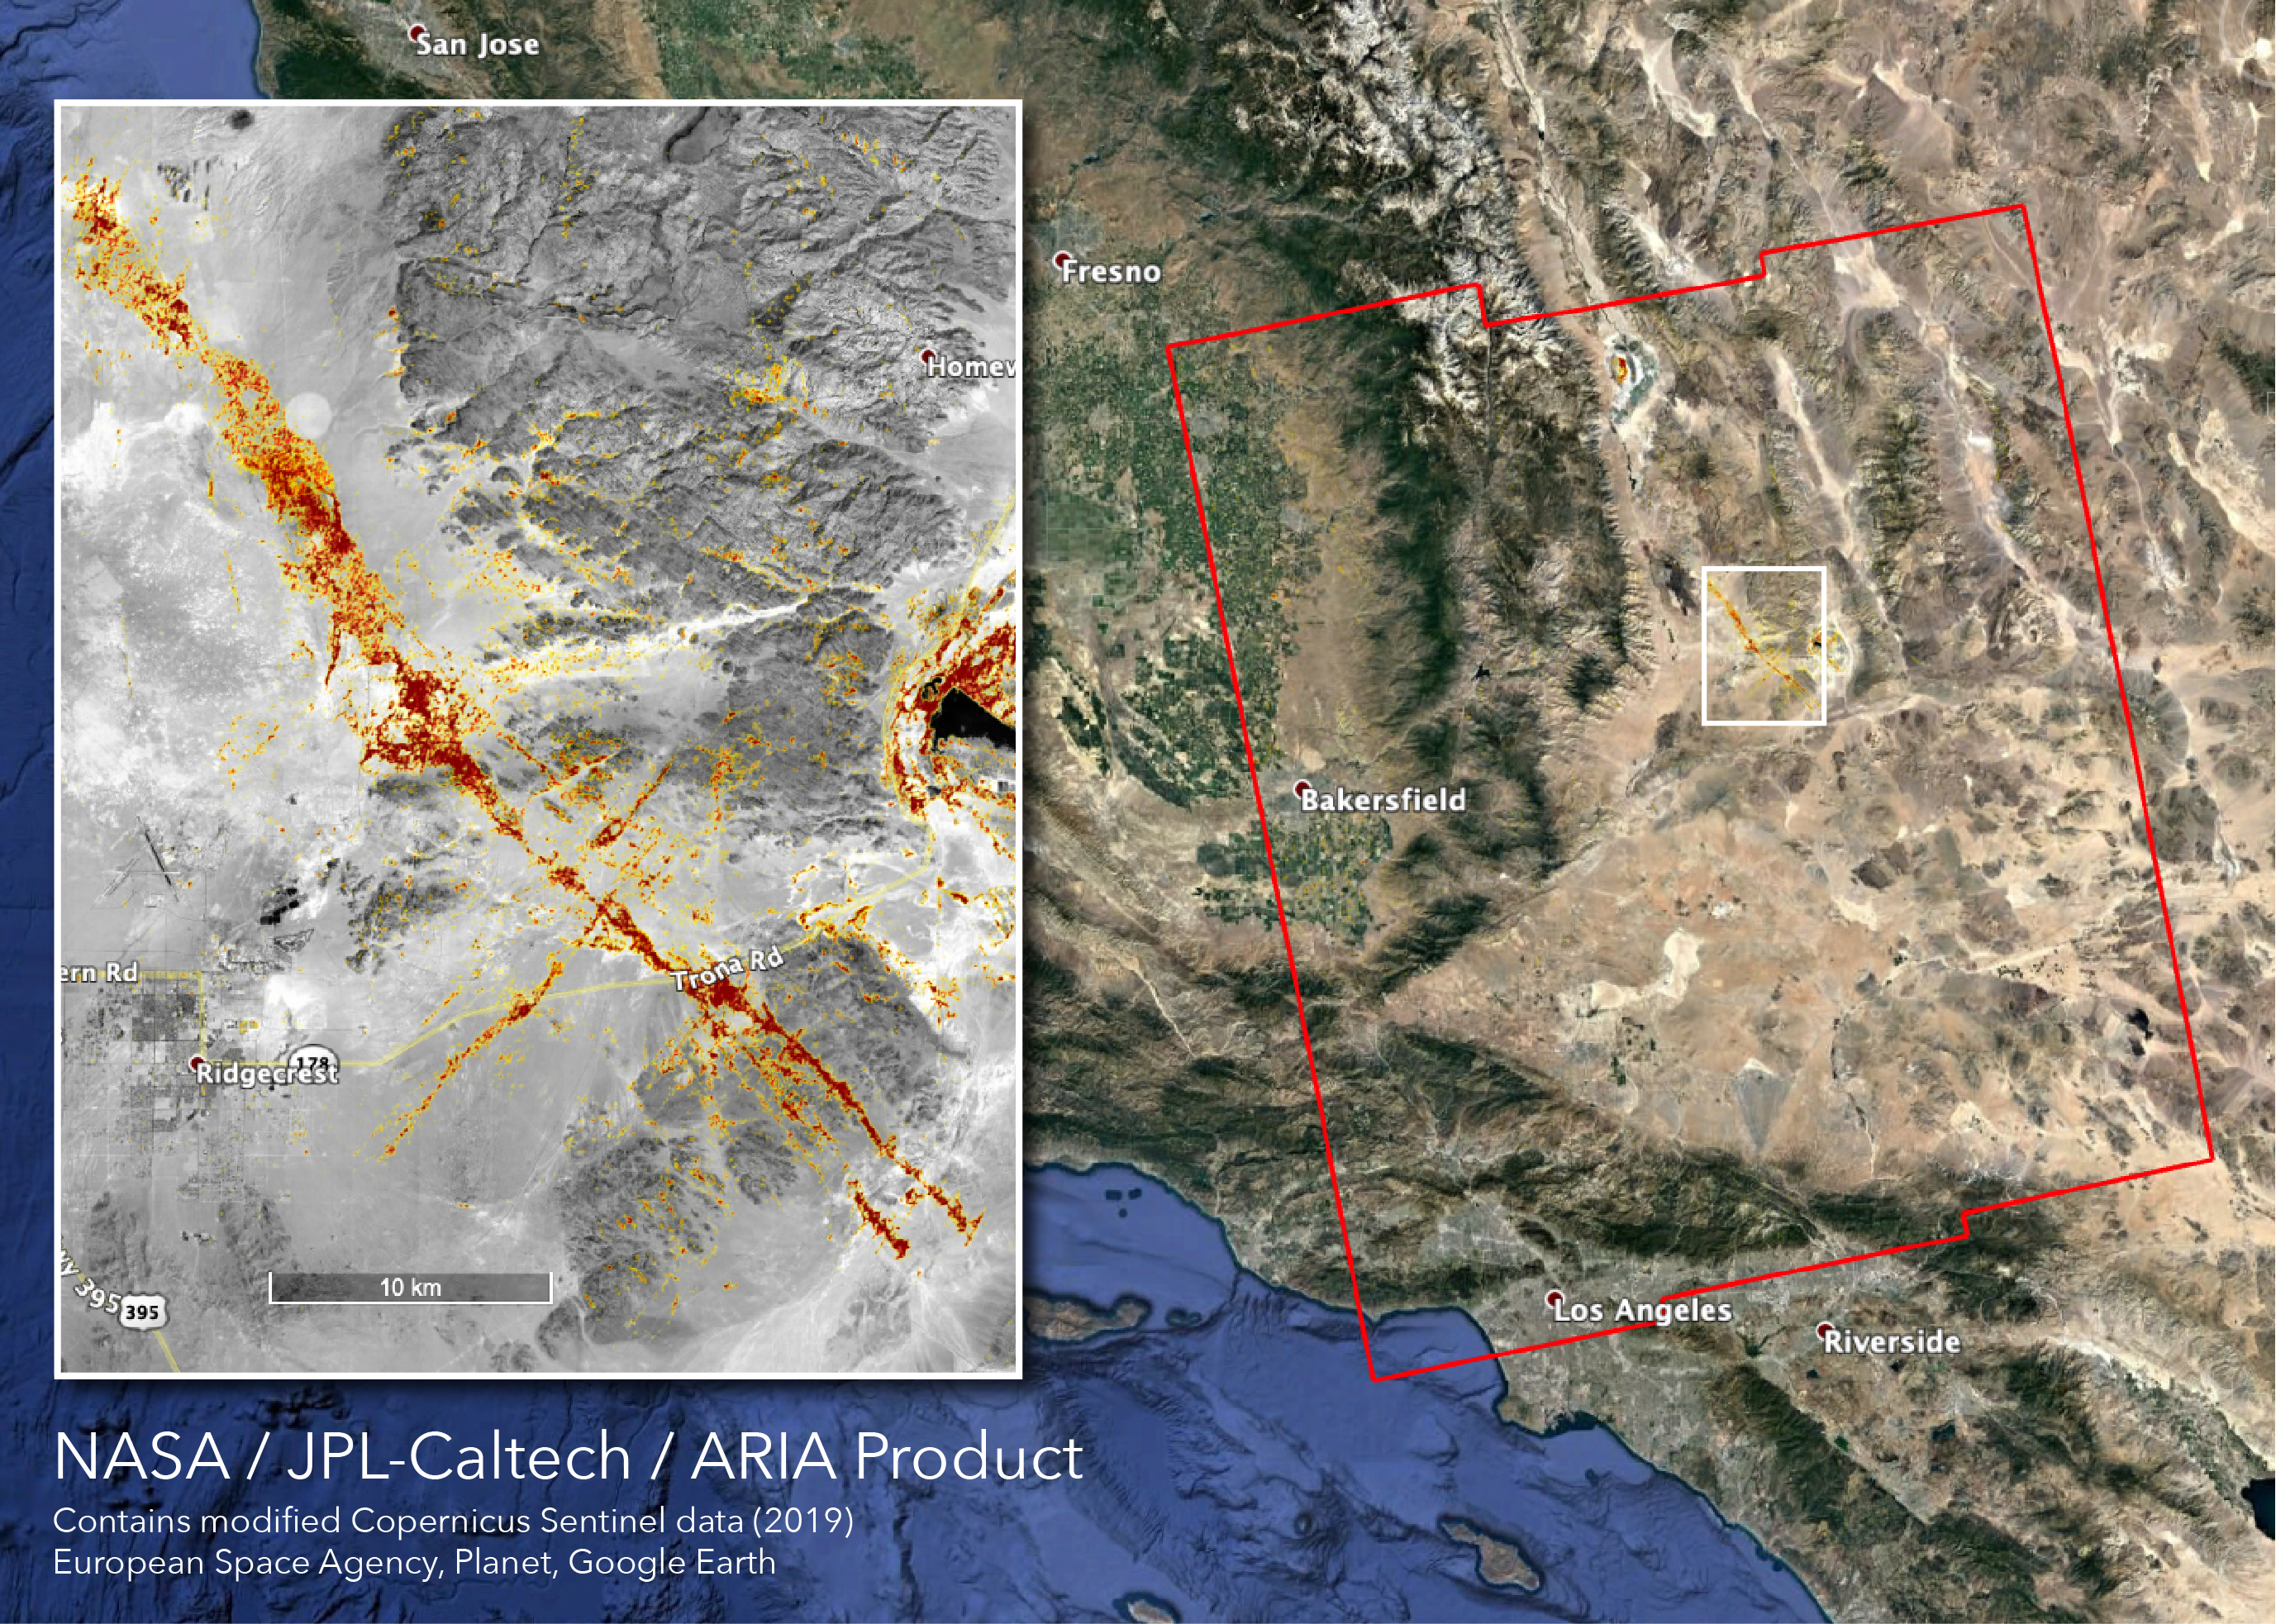

NASA’s ARIA Team Maps California Quake Damage

The Advanced Rapid Imaging and Analysis (ARIA) team at NASA’s Jet Propulsion Laboratory in Pasadena, California, created this map depicting areas that are likely damaged as a result of the recent major earthquakes in Southern California. The color variation from yellow to red indicates increasingly more significant surface change, or damage. The map covers an area of 155 by 186 miles (250 by 300 kilometers), shown by the large red polygon. Each pixel measures about 33 yards (30 meters) across.

To make the map, the team used synthetic aperture radar (SAR) images from the European Space Agency’s Copernicus Sentinel-1 satellites from before and after the sequence of quakes — July 4, 2019 and July 10, 2019 respectively. The map may be less reliable over vegetated areas but can provide useful guidance in identifying damaged areas.

The ARIA Team’s analysis was funded by NASA.

Credit: NASA/JPL-Caltech, ESA